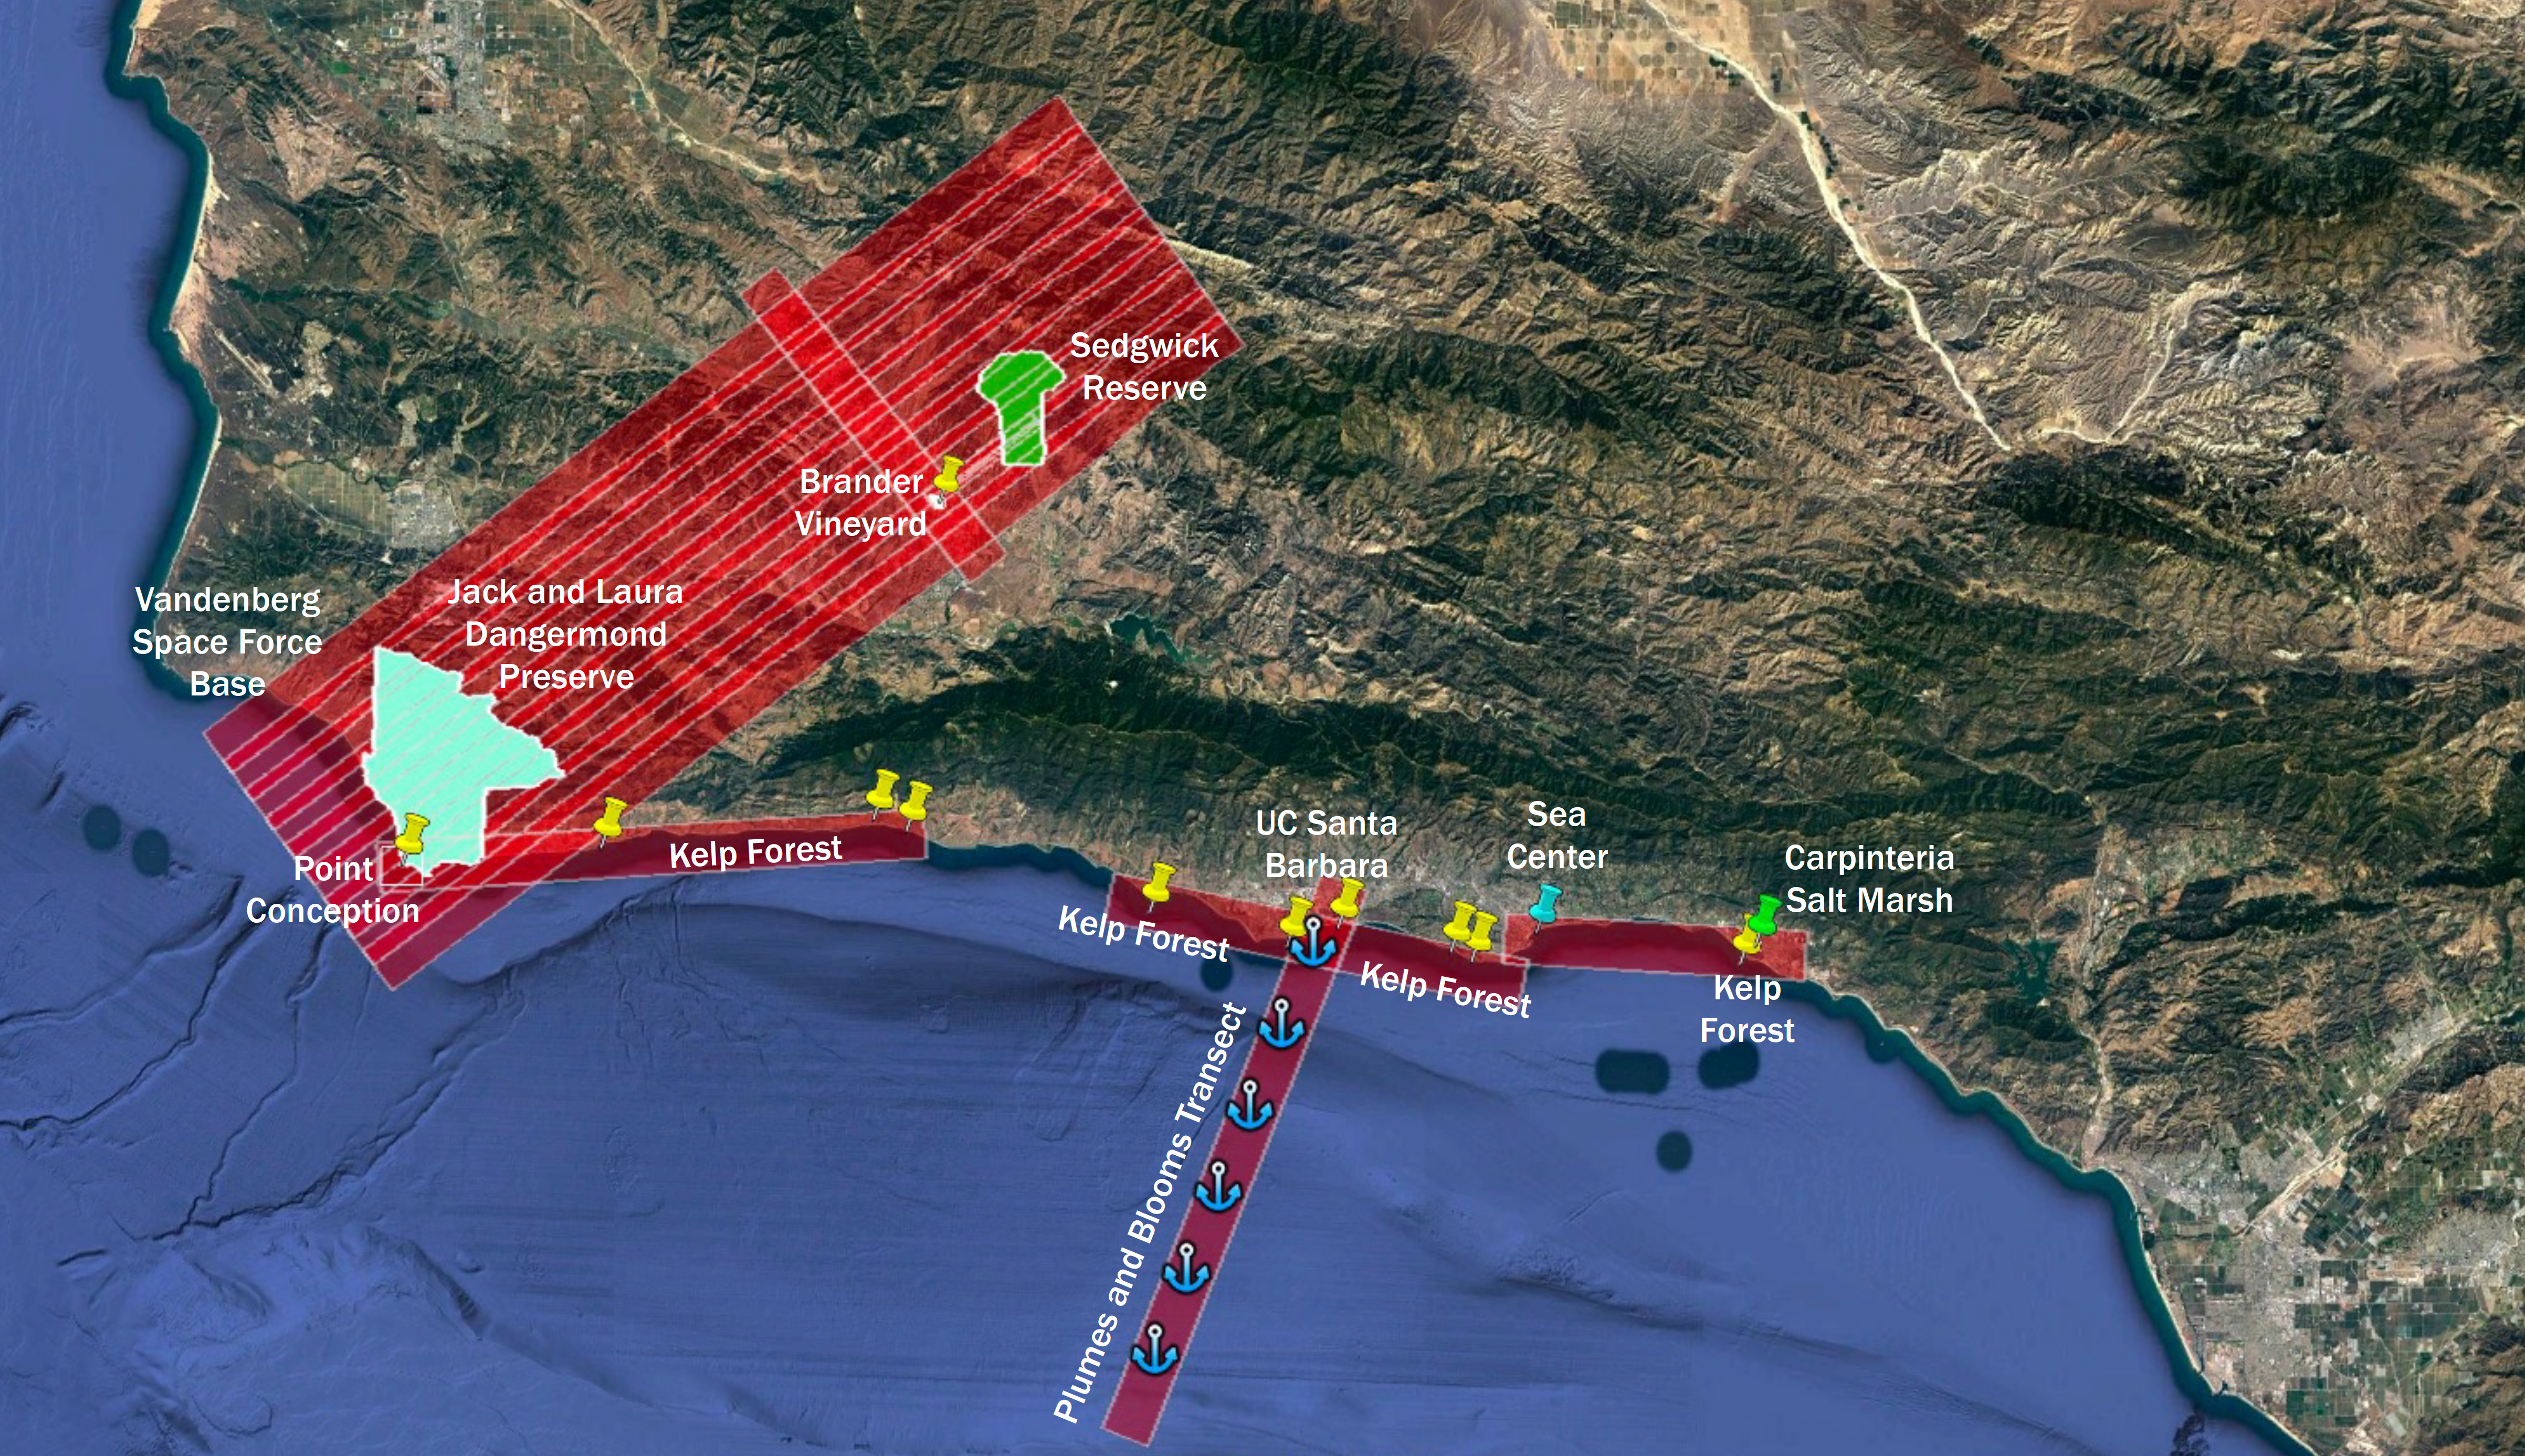

SHIFT Campaign Research Plane Flight Area Map

The Surface Biology and Geology High-Frequency Time Series (SHIFT) campaign employs a research plane carrying the AVIRIS-NG (Airborne Visible/Infrared Imaging Spectrometer-Next Generation) instrument. From late February to late May 2022, the plane is collecting spectral data of land and aquatic plant communities over a 640-square-mile (1,656-square-kilometer) study area in Santa Barbara County and the nearby ocean. SHIFT is jointly led by NASA’s Jet Propulsion Laboratory, the University of California, Santa Barbara (UCSB), and The Nature Conservancy.

The aerial portion of SHIFT flies on an approximately weekly basis over the study area, which includes the Jack and Laura Dangermond Preserve, owned by The Nature Conservancy, and the Sedgwick Reserve, operated by UCSB. SHIFT combines the ability of airborne science instruments to gather data over widespread areas with the more concentrated observations scientists conduct in the field to study the functional characteristics, health, and resilience of plant communities.

The sampling and analysis done by researchers on the ground and in the ocean is intended to validate data taken by AVIRIS-NG and help scientists design data collection and processing algorithms for NASA’s proposed Surface Biology and Geology (SBG) mission, which would launch no earlier than 2028. The data is also intended to support the research and conservation objectives of The Nature Conservancy, which owns the Dangermond Preserve, and UCSB, which operates the Sedgwick Reserve, another nature preserve within the study area. More than 60 scientists from institutions around the U.S. have indicated they intend to use the SHIFT data in their research.

Credit: NASA/JPL-Caltech